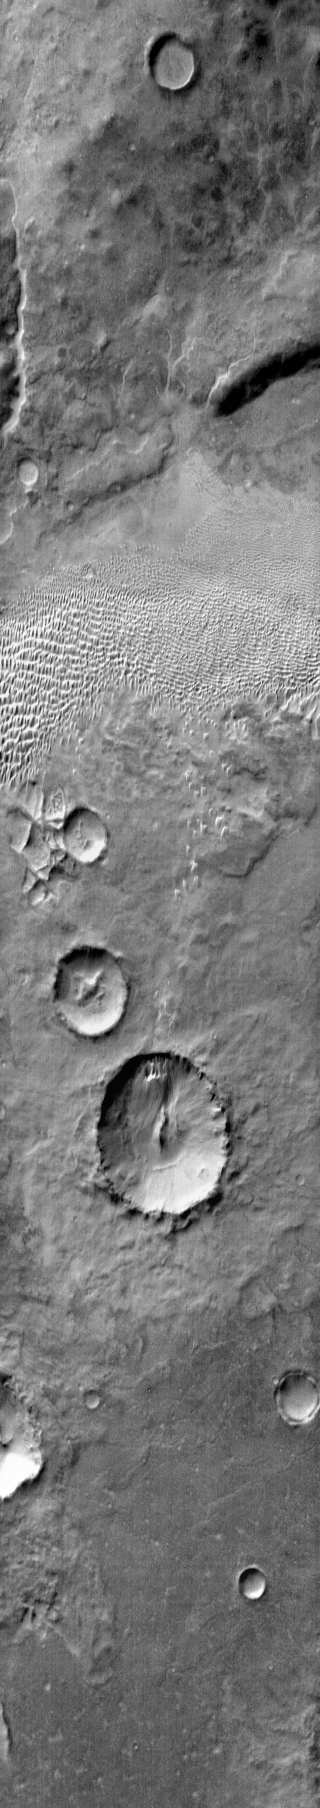

Aonia Terra Dunes (IR)

Continuing our survey of non-crater dune fields brings us to this group of dunes in Aonia Terra. The daytime IR illustrates the warmth of the dune material compared to the surrounding materials.

Image information: IR instrument. Latitude -50.1N, Longitude 293.4E. 121 meter/pixel resolution.

Please see the THEMIS Data Citation Note for details on crediting THEMIS images.

Note: this THEMIS visual image has not been radiometrically nor geometrically calibrated for this preliminary release. An empirical correction has been performed to remove instrumental effects. A linear shift has been applied in the cross-track and down-track direction to approximate spacecraft and planetary motion. Fully calibrated and geometrically projected images will be released through the Planetary Data System in accordance with Project policies at a later time.

NASA’s Jet Propulsion Laboratory manages the 2001 Mars Odyssey mission for NASA’s Office of Space Science, Washington, D.C. The Thermal Emission Imaging System (THEMIS) was developed by Arizona State University, Tempe, in collaboration with Raytheon Santa Barbara Remote Sensing. The THEMIS investigation is led by Dr. Philip Christensen at Arizona State University. Lockheed Martin Astronautics, Denver, is the prime contractor for the Odyssey project, and developed and built the orbiter. Mission operations are conducted jointly from Lockheed Martin and from JPL, a division of the California Institute of Technology in Pasadena.

Credit: NASA/JPL/ASU